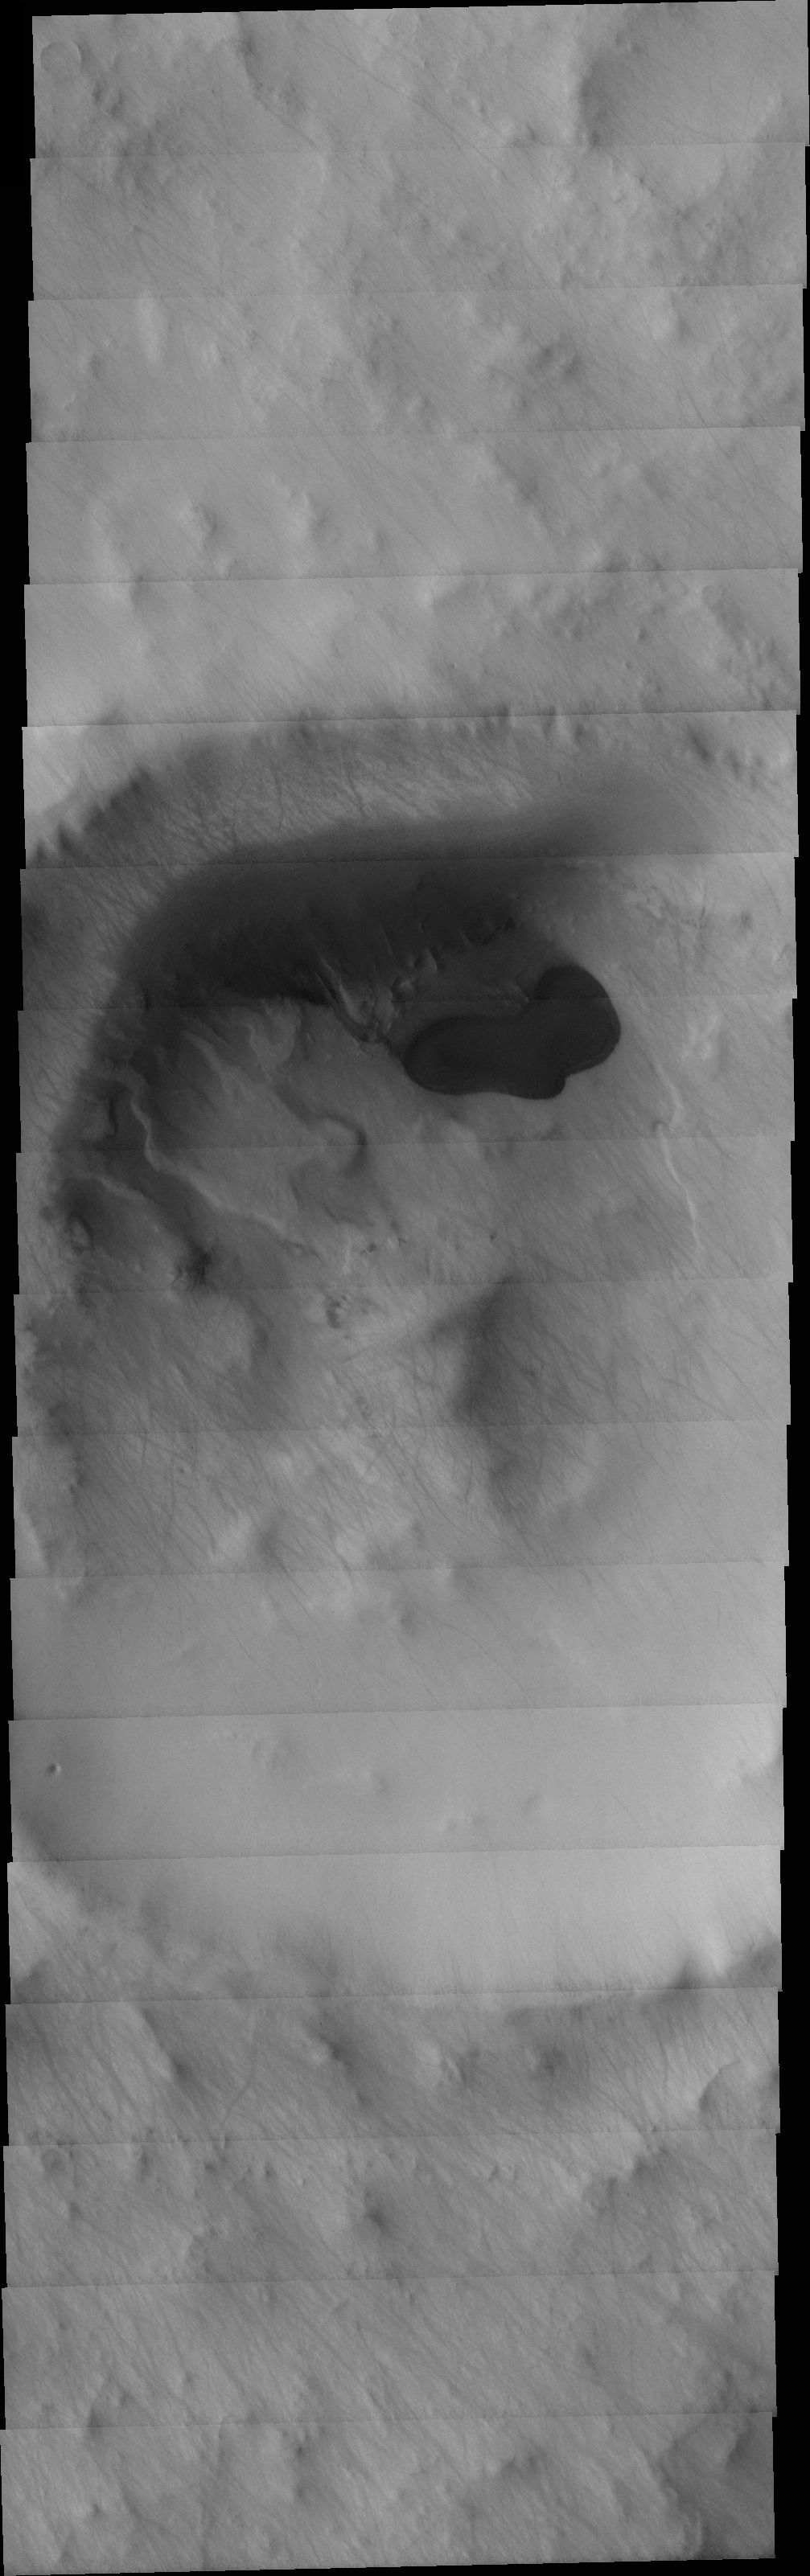

MSIP: Multinational Research in the Southern Hemisphere

Released 22 April 2004

Our group is from Saratoga Springs, NY and is called the Saratoga Springs NASA Club. It contains approximately 30 students between 9th and 12th grade who have been participating since September of 2001. We also worked with a small group of students from Chekhov, Russia in order to do a joint MSIP project. Chekhov is the sister city of Saratoga Springs. Their group contains kids of the same age group as our NASA Club. Our group, along with a few students from the Chekhov branch, visited Arizona State University in November of 2003.

The image we targeted is in the Southern Hemisphere and is at -67 degrees N.

We chose this area because of the presence of craters in the vicinity, which we hope will help with our thesis about the presence of craters that contain lobates as use for evidence that there might once have been water in this area.

This image is causing us considerable difficulty due to the presence of a structure that resembles a lake located in the center of the crater.

Image information: VIS instrument. Latitude -67.1, Longitude 55.3 East (304.7 West). 19 meter/pixel resolution.

NASA and Arizona State University’s Mars Education Program is offering students nationwide the opportunity to be involved in authentic Mars research by participating in the Mars Student Imaging Project (MSIP). Teams of students in grades 5 through college sophomore level have the opportunity to work with scientists, mission planners and educators on the THEMIS team at ASU’s Mars Space Flight Facility, to image a site on Mars using the THEMIS visible wavelength camera. For more information go to the MSIP website: http://msip.asu.edu.

Note: this THEMIS visual image has not been radiometrically nor geometrically calibrated for this preliminary release. An empirical correction has been performed to remove instrumental effects. A linear shift has been applied in the cross-track and down-track direction to approximate spacecraft and planetary motion. Fully calibrated and geometrically projected images will be released through the Planetary Data System in accordance with Project policies at a later time.

NASA’s Jet Propulsion Laboratory manages the 2001 Mars Odyssey mission for NASA’s Office of Space Science, Washington, D.C. The Thermal Emission Imaging System (THEMIS) was developed by Arizona State University, Tempe, in collaboration with Raytheon Santa Barbara Remote Sensing. The THEMIS investigation is led by Dr. Philip Christensen at Arizona State University. Lockheed Martin Astronautics, Denver, is the prime contractor for the Odyssey project, and developed and built the orbiter. Mission operations are conducted jointly from Lockheed Martin and from JPL, a division of the California Institute of Technology in Pasadena.

Credit: NASA/JPL/Arizona State University